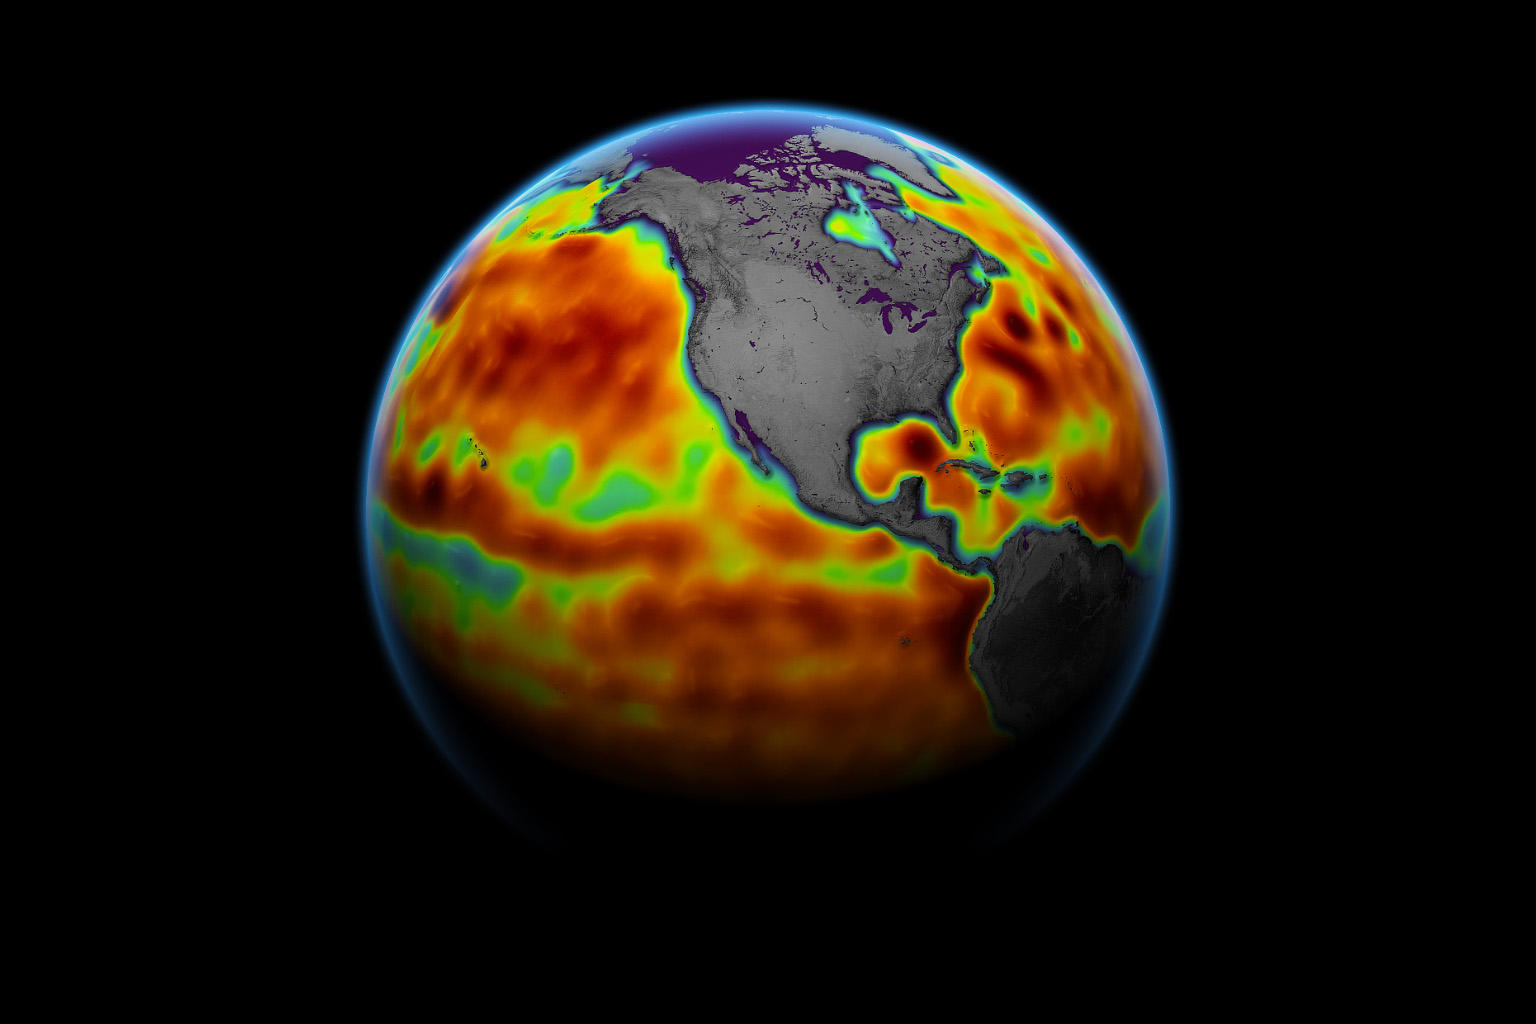

Sentinel-6 Michael Freilich Sea Surface Height

This map shows sea level measured by the Sentinel-6 Michael Freilich satellite from June 5 to15. Red areas are regions where sea level is higher than normal, and blue areas indicate areas where it’s lower than normal.

The measurements are part of a set of data streams that become available to the public hours to a couple of days after the satellite collects them. The difference in when the products become available balances accuracy with delivery timeliness for tasks like forecasting the weather or helping to monitor the formation of hurricanes. The satellite, named after former NASA Earth Science Division Director Michael Freilich, collects its measurements for about 90% of the world’s oceans.

The spacecraft is one of two satellites that compose the Copernicus Sentinel-6/Jason-CS (Continuity of Service) mission. The second satellite, Sentinel-6B, is slated for launch in 2025. Together, they are the latest in a series of spacecraft starting with TOPEX/Poseidon in 1992 and continuing with the Jason series of satellites that have been gathering precise ocean height measurements for nearly 30 years.

Shortly after launch in Nov. 2020, Sentinel-6 Michael Freilich moved into position, trailing the current reference sea level satellite Jason-3 by 30 seconds. Scientists and engineers then spent time cross-calibrating the data collected by both satellites to ensure the continuity of measurements between the two. Once assured of the data quality, Sentinel-6 Michael Freilich will then become the primary sea level satellite.

Sentinel-6/Jason-CS is being jointly developed by ESA (European Space Agency), the European Organisation for the Exploitation of Meteorological Satellites (EUMETSAT), NASA, and the National Oceanic and Atmospheric Administration (NOAA), with funding support from the European Commission and technical support from France’s National Centre for Space Studies.

JPL, a division of Caltech in Pasadena, is contributing three science instruments for each Sentinel-6 satellite: the Advanced Microwave Radiometer, the Global Navigation Satellite System – Radio Occultation, and the Laser Retroreflector Array. NASA is also contributing launch services, ground systems supporting operation of the NASA science instruments, the science data processors for two of these instruments, and support for the U.S. members of the international Ocean Surface Topography Science Team.

Credit: NASA Earth Observatory